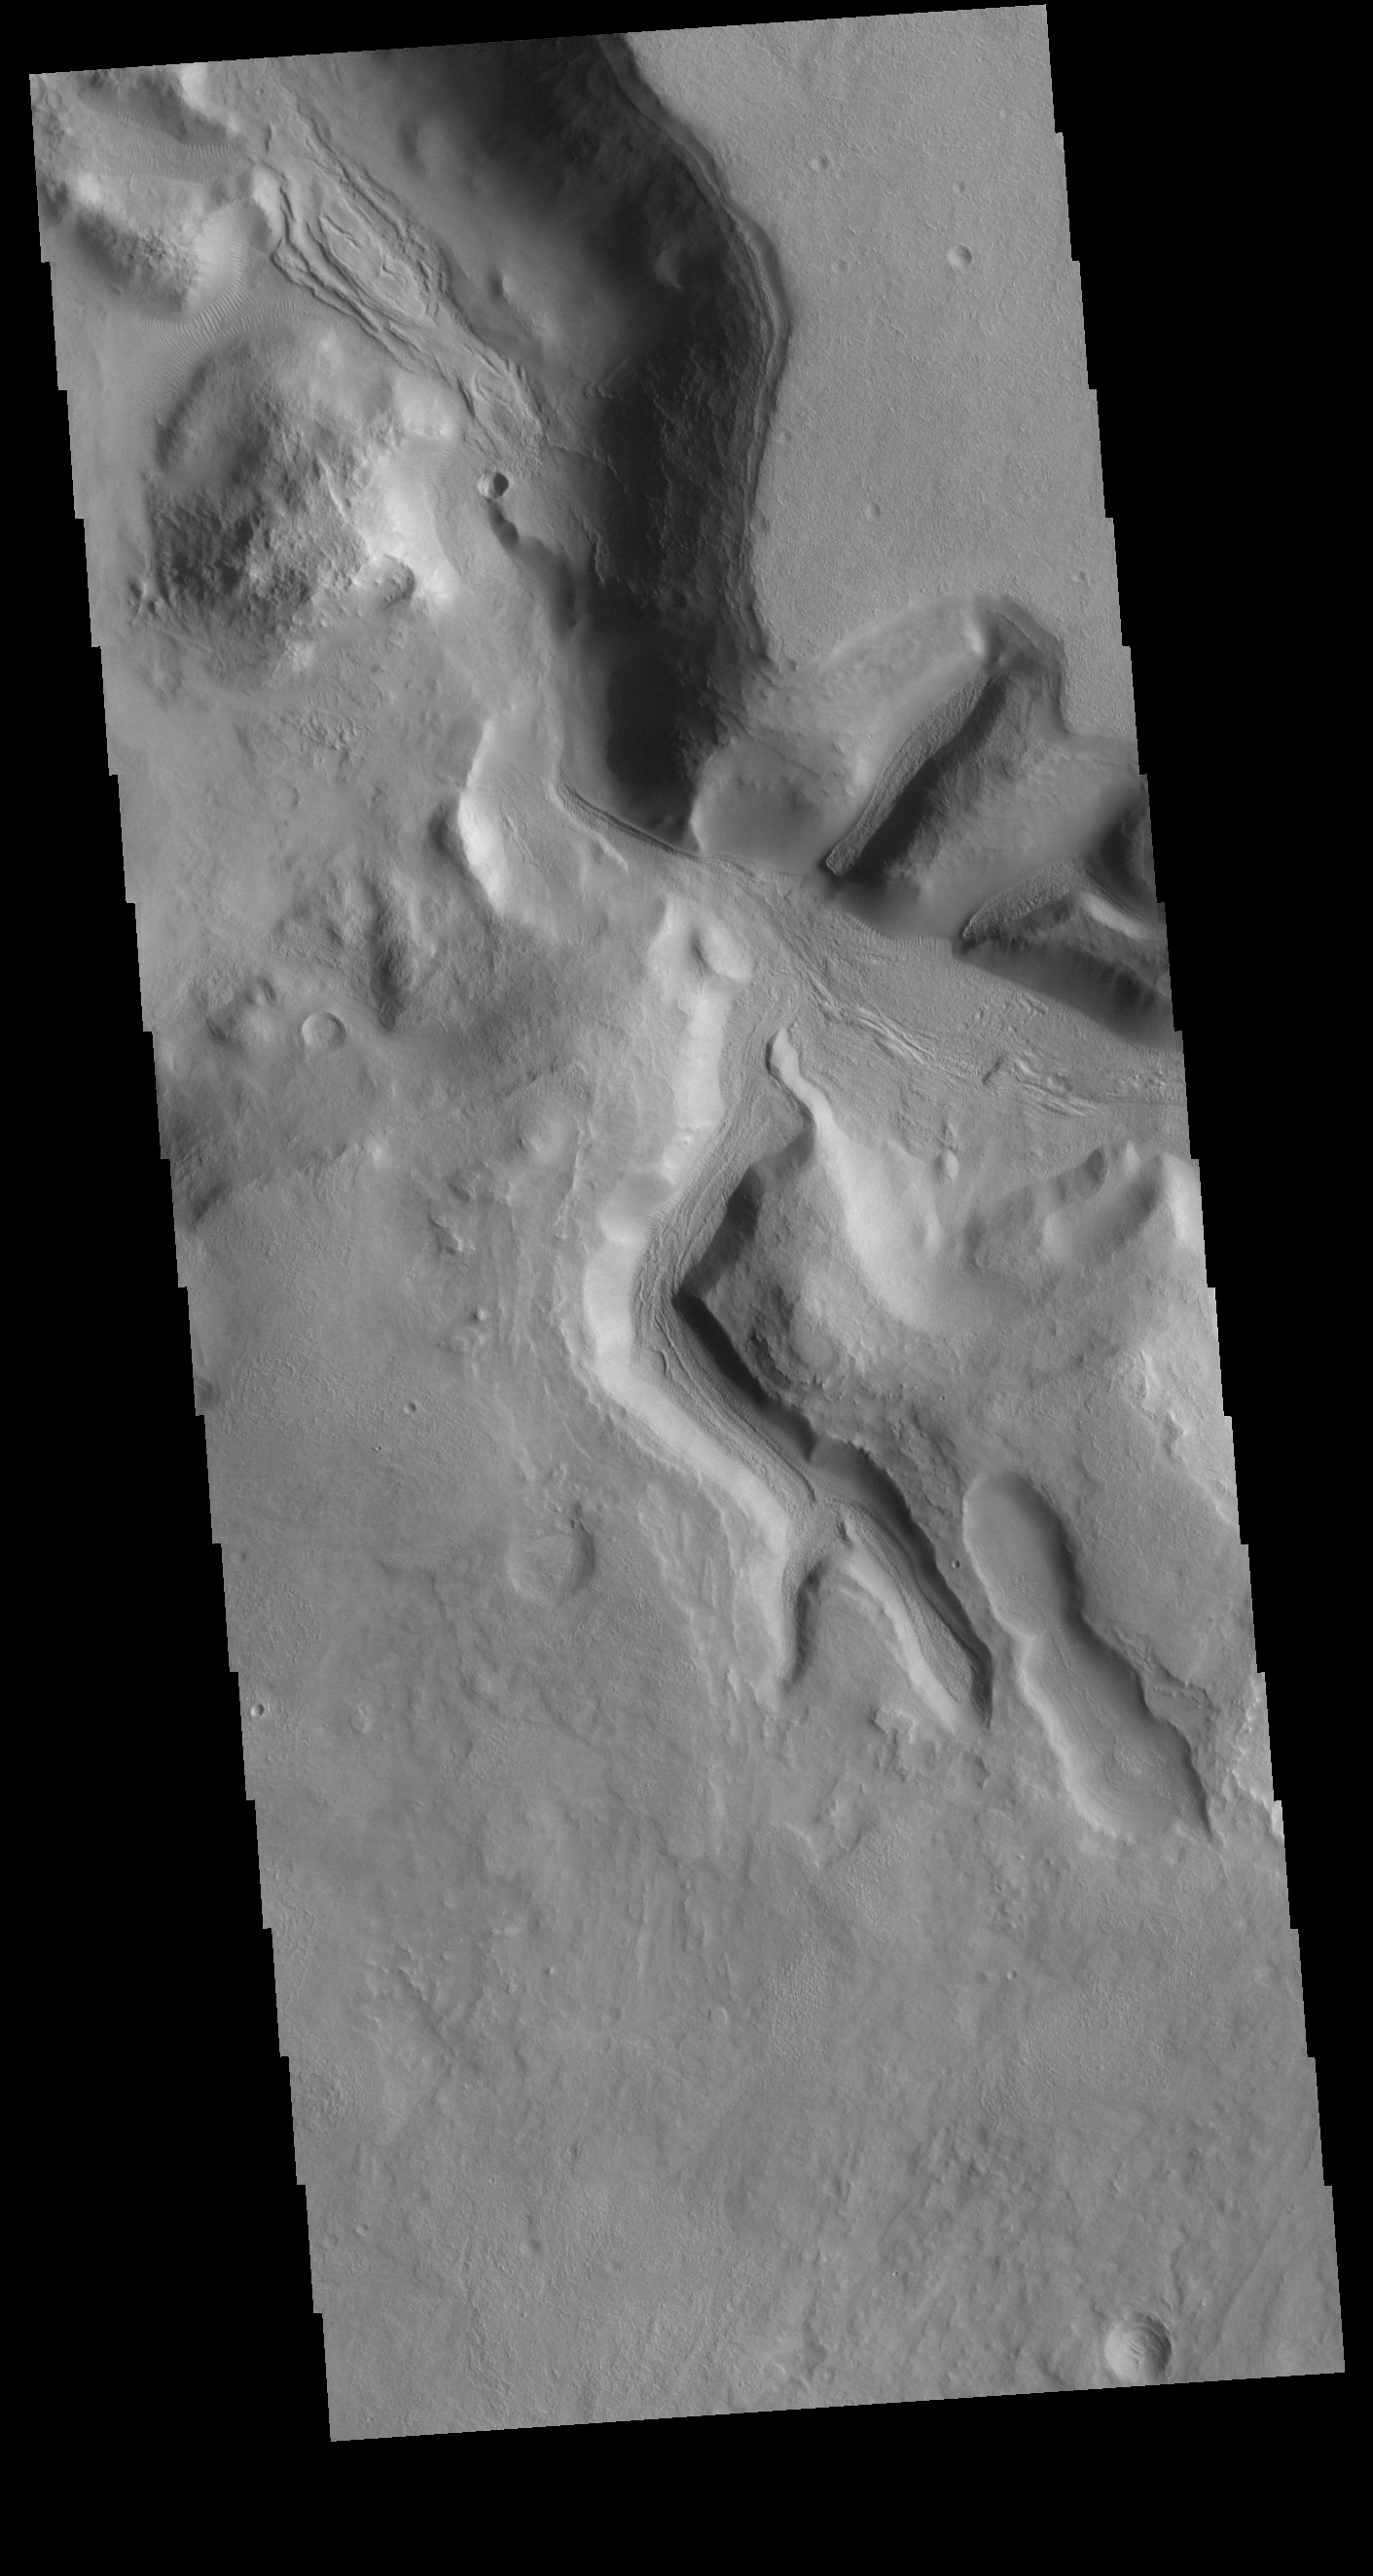

Terra Sabaea

The northern margin of Terra Sabaea is a complex area between a cratered highland and complexly eroded lower plains. This VIS image of the region shows just one of the numerous unnamed channels. The 90 degree bends indicate tectonic fractures have played a part in the channel formation.

Credit: NASA/JPL-Caltech/ASU